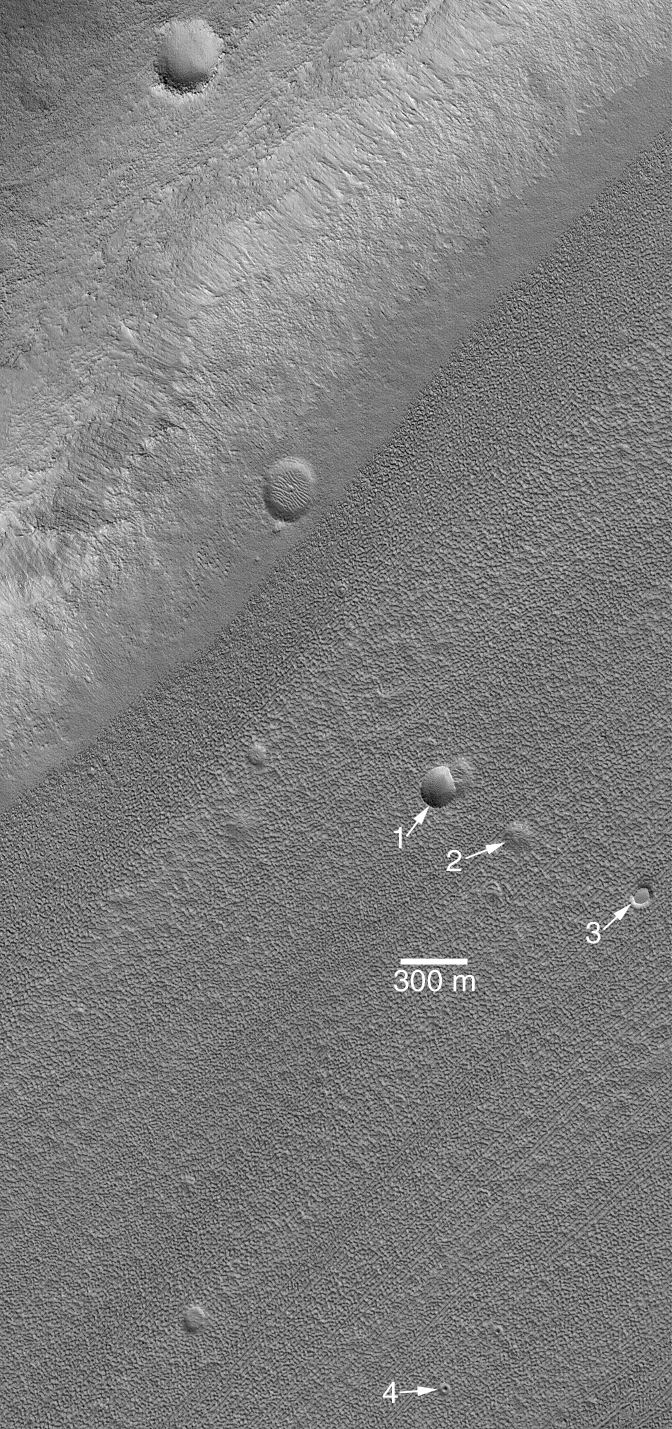

Craters in Fretted Terrain

4 October 2004
Robert P. Sharp, in a classic Journal of Geophysical Research paper, the fretted terrains of Mars are those in which, at about 200 to 400 meters per pixel scale, have “smooth, flat lowland areas separated from a cratered upland by abrupt escarpments” approximately 1 to 2 km (0.6 to 1.2 mi) high. As viewed from above, the fretted terrain troughs are nearly straight and carve-up old, heavily cratered terrain just north of Arabia Terra and part of northern Tempe Terra. The trough floors in the northern mid-latitude fretted terrain are heavily eroded. These floors were thought, on the basis of Viking orbiter images, to possibly have glaciers or some other form of flowing or creeping ground ice. However, Mars Global Surveyor (MGS) Mars Orbiter Camera (MOC) images have shown little evidence for flow on these pitted and lineated floors. Circular features that were probably once meteor impact craters have not been sheered or deformed, as they would have been if the material were flowing.

The MOC image shown here exhibits a few examples of the eroded forms of old craters on the floor of a fretted terrain valley. Crater 1 still retains the typical bowl shape of an impact crater, but its raised rims and ejecta blanket have been eroded away. Crater 2 is a shallow depression that might also represent the location of a meteor crater that has nearly eroded away. Feature 3 is a circular mesa; it is probably all that remains of a crater that was filled then eroded away, leaving behind a remnant of the material that filled the crater. Feature 4 is a small depression with a central mound–this, too, may have been an impact crater and the mound is a remnant of material that once filled the crater. In all, erosion appears to have been powerful enough to remove material that once existed above the present landscape, and altered the appearance of craters in this region.

The image is located near 40.2°N, 335.2°W. The 300 m scale bar is also about 985 ft across. Sunlight illuminates the scene from the lower left. The R. P. Sharp paper described here is, “Mars: Fretted and chaotic terrain,” Journal of Geophysical Research,v. 78, n. 20, p. 4073-4083, 1973.

Credit: NASA/JPL/Malin Space Science Systems